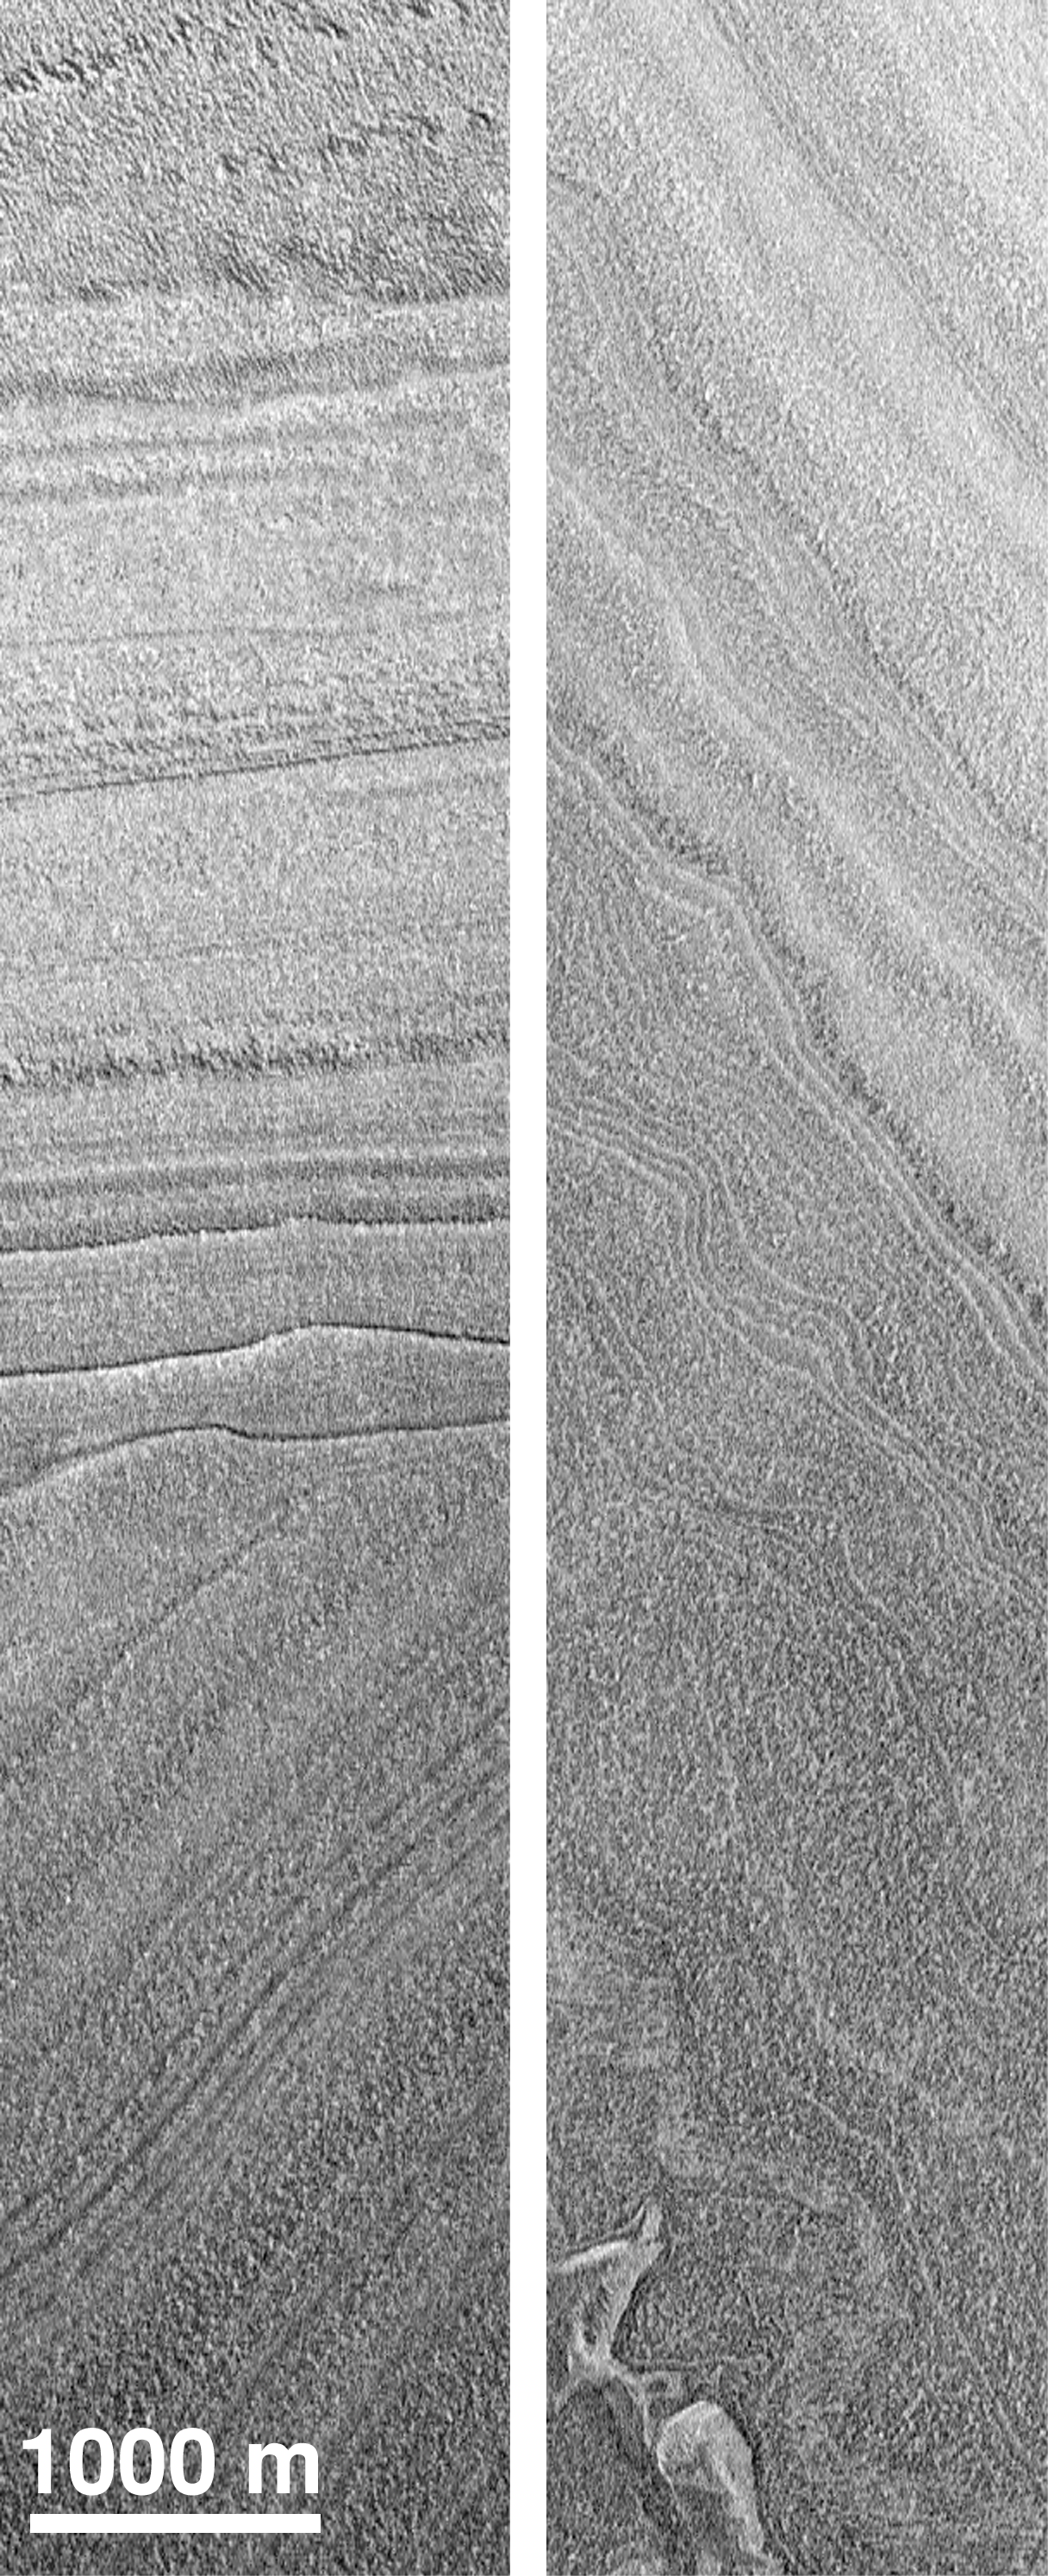

Polar Structures

The martian polar layered deposits exhibit features common to sedimentary rocks on Earth. The image on the left shows an angular unconformity, with horizontal layers overlying tilted beds. The image on the right shows deformed layers. Both pictures were taken on MGS’s 445th orbit about the planet in July 1998.

Credit: NASA/JPL/MSSS